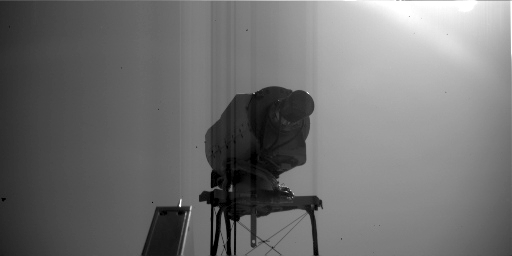

Surface Stereo Imager on Mars, Side View

This image is a view of NASA’s Phoenix Mars Lander’s Surface Stereo Imager (SSI) as seen by the lander’s Robotic Arm Camera. This image was taken on the afternoon of the 116th Martian day, or sol, of the mission (September 22, 2008). The mast-mounted SSI, which provided the images used in the 360 degree panoramic view of Phoenix’s landing site, is about 4 inches tall and 8 inches long.

The Phoenix Mission is led by the University of Arizona, Tucson, on behalf of NASA. Project management of the mission is by NASA’s Jet Propulsion Laboratory, Pasadena, Calif. Spacecraft development is by Lockheed Martin Space Systems, Denver.

Photojournal Note: As planned, the Phoenix lander, which landed May 25, 2008 23:53 UTC, ended communications in November 2008, about six months after landing, when its solar panels ceased operating in the dark Martian winter.

Credit: NASA/JPL-Caltech/University of Arizona/Max Planck Institute